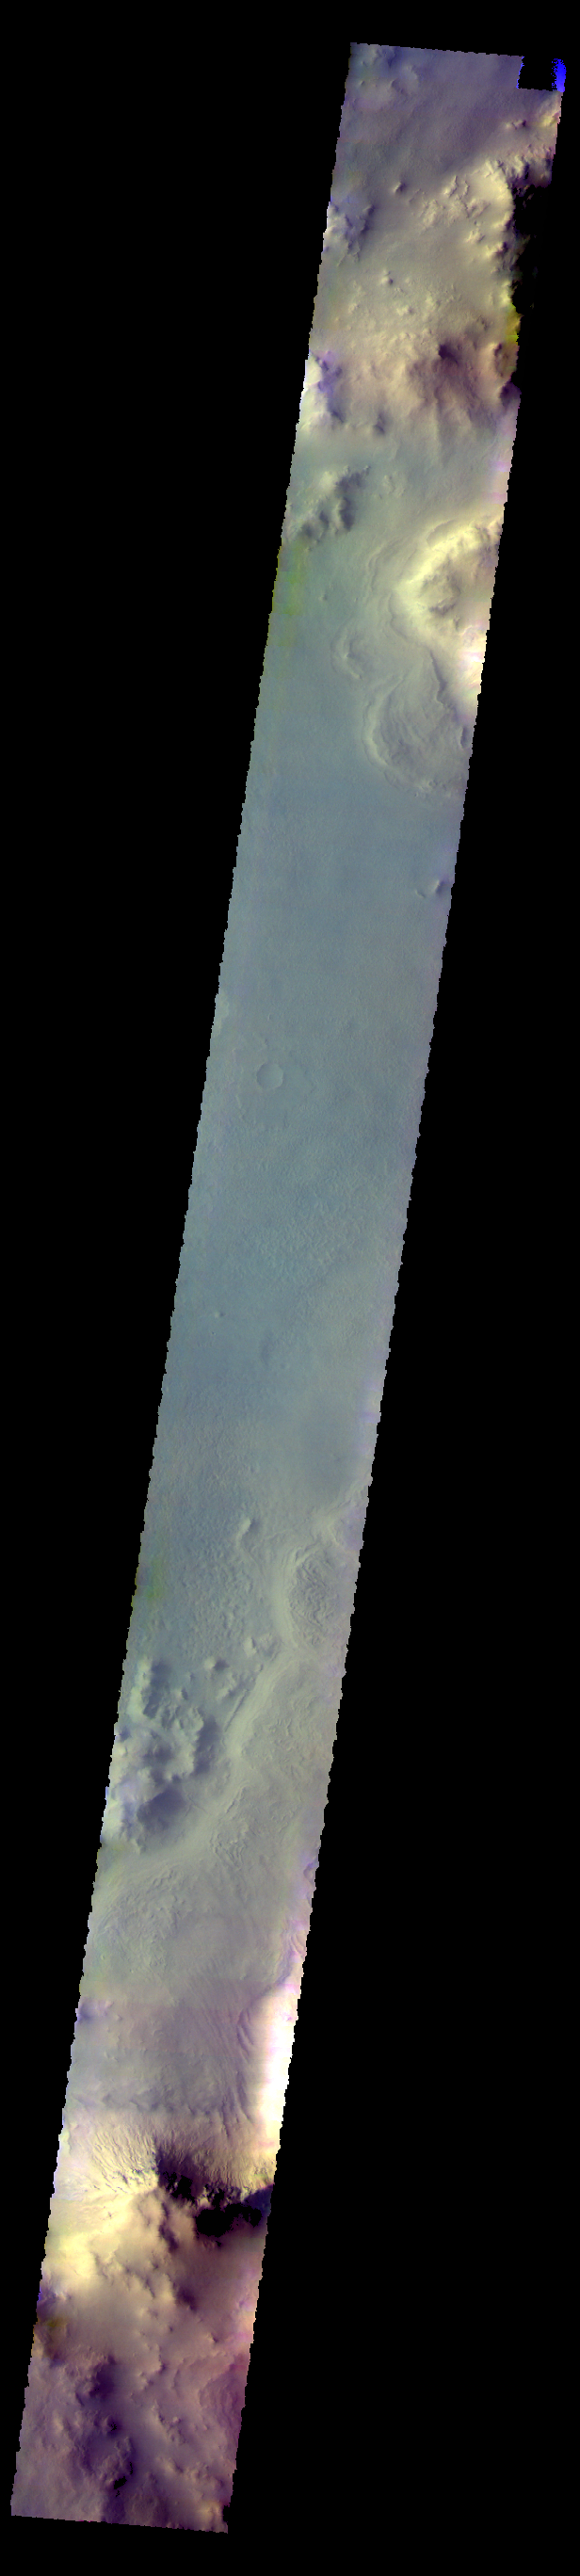

Galle Crater – False Color

The THEMIS camera contains 5 filters. The data from different filters can be combined in multiple ways to create a false color image. These false color images may reveal subtle variations of the surface not easily identified in a single band image. Today’s false color image shows part of Galle Crater.

Credit: NASA/JPL-Caltech/ASU